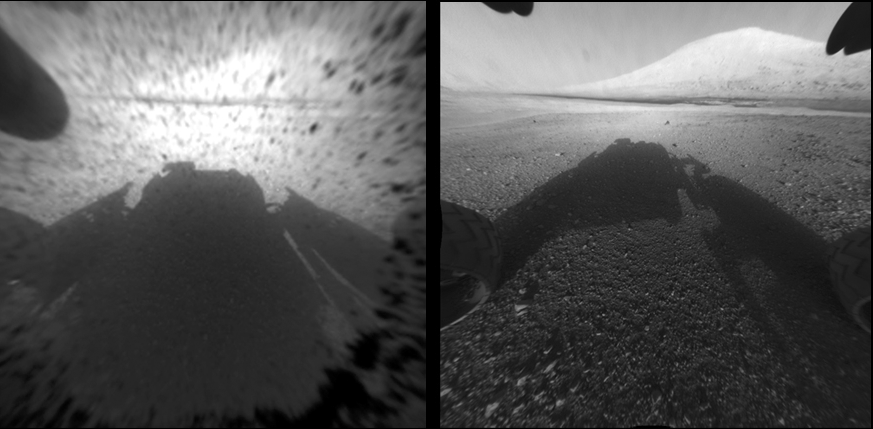

Clear Views on Mars

This image comparison shows a view through a Hazard-Avoidance camera on NASA’s Curiosity rover before and after the clear dust cover was removed. Both images were taken by a camera at the front of the rover. Mount Sharp, the mission’s ultimate destination, looms ahead.

The view on the left, with the dust cover on, is one quarter of full resolution, while the view on the right is full resolution. Full-resolution images taken with the dust cover still on are not available at this time.

The only other instrument on Curiosity with a dust cover is the Mars Hand Lens Imager (or MAHLI), located on the rover’s arm. In this case, the dust cover is not removed but will be opened when needed. This way, the instrument is protected from dust that may be generated from other tools on the rover’s arm, in addition to wind-blown dust.

Credit: NASA/JPL-Caltech